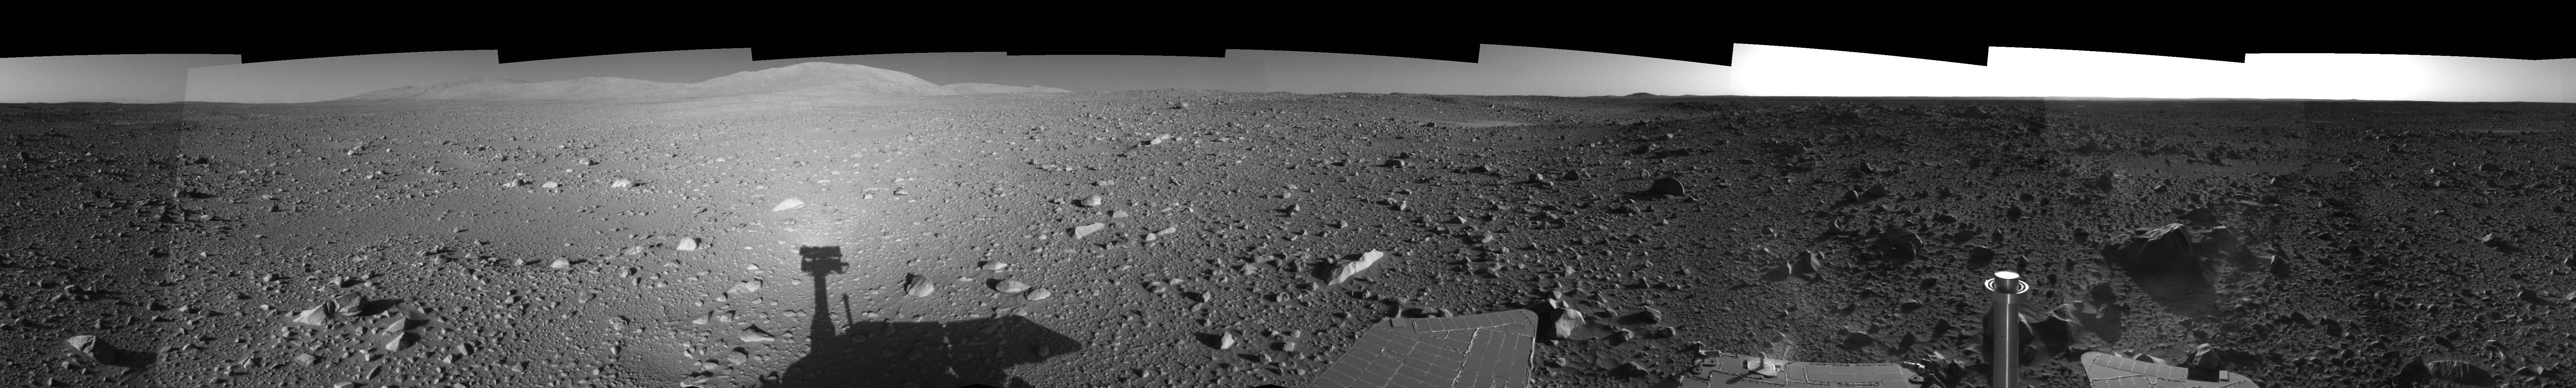

Spirit’s View on Sol 147 (Left Eye)

This is the left-eye view of a stereo pair showing a 360-degree view of the terrain surrounding NASA’s Mars Exploration Rover Spirit on the 147th martian day of the rover’s mission inside Gusev Crater, on June 1, 2004. It was assembled from images taken by Spirit’s navigation camera. The rover’s position is Site A60. The view is presented in a cylindrical-perspective projection with geometrical seam correction.

See PIA06032 for 3-D view and PIA06034 for right eye view of this left eye cylindrical-perspective projection.

Credit: NASA/JPL